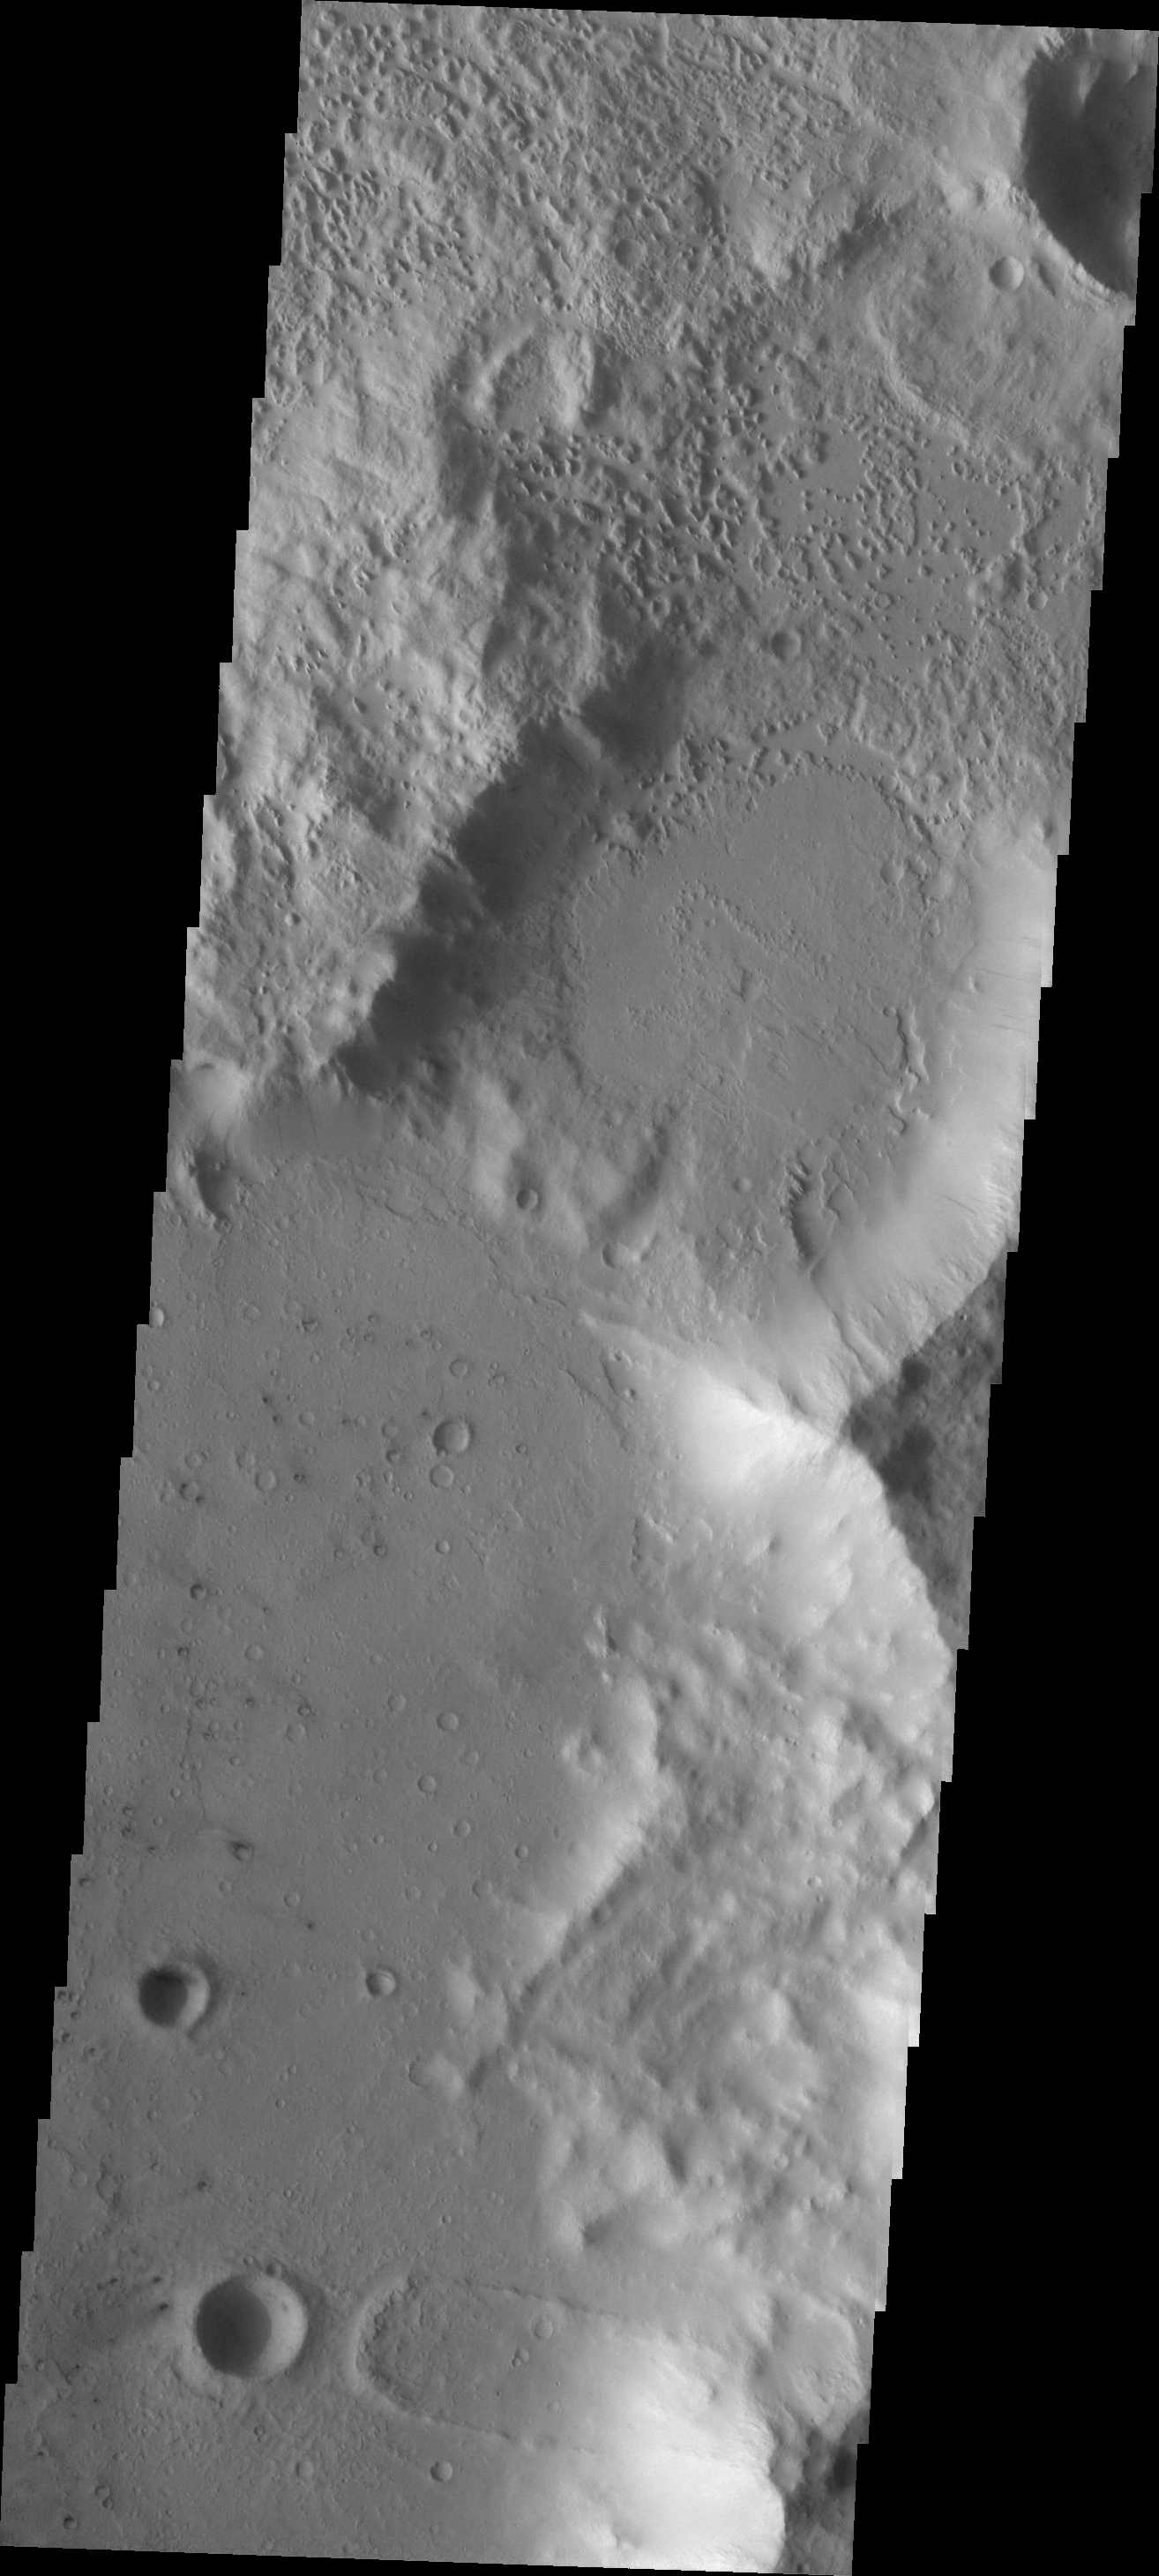

Landslide

This landslide is located in an unnamed crater on the northern margin of Terra Sirenum.

Image information: VIS instrument. Latitude -11.6N, Longitude 186.9E. 18 meter/pixel resolution.

Please see the THEMIS Data Citation Note for details on crediting THEMIS images.

Note: this THEMIS visual image has not been radiometrically nor geometrically calibrated for this preliminary release. An empirical correction has been performed to remove instrumental effects. A linear shift has been applied in the cross-track and down-track direction to approximate spacecraft and planetary motion. Fully calibrated and geometrically projected images will be released through the Planetary Data System in accordance with Project policies at a later time.

NASA’s Jet Propulsion Laboratory manages the 2001 Mars Odyssey mission for NASA’s Office of Space Science, Washington, D.C. The Thermal Emission Imaging System (THEMIS) was developed by Arizona State University, Tempe, in collaboration with Raytheon Santa Barbara Remote Sensing. The THEMIS investigation is led by Dr. Philip Christensen at Arizona State University. Lockheed Martin Astronautics, Denver, is the prime contractor for the Odyssey project, and developed and built the orbiter. Mission operations are conducted jointly from Lockheed Martin and from JPL, a division of the California Institute of Technology in Pasadena.

Credit: NASA/JPL/ASU